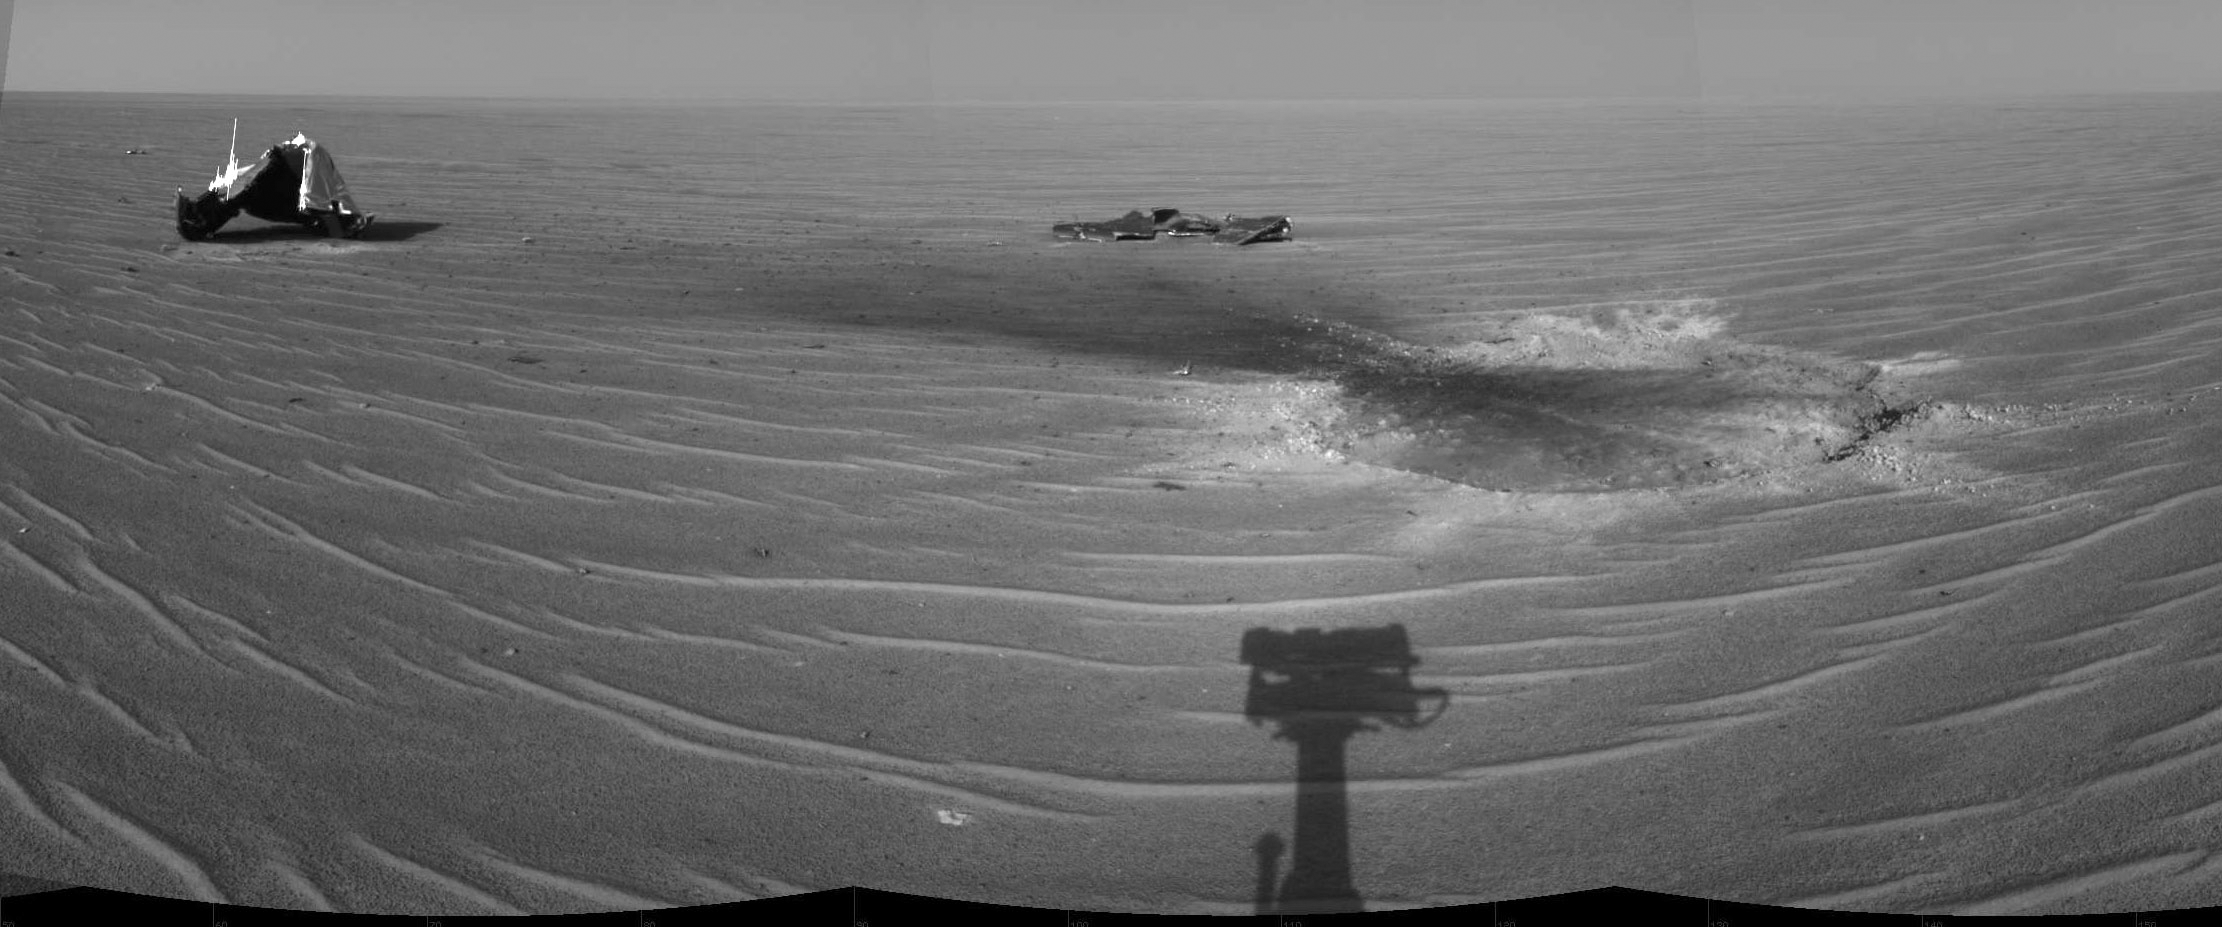

Heat Shield Impact Site

NASA’s Mars Exploration Rover Opportunity gained this view of its own heat shield during the rover’s 325th martian day (Dec. 22, 2004). The main structure from the successfully used shield is to the far left. Additional fragments of the heat shield lie in the upper center of the image. The heat shield’s impact mark is visible just above and to the right of the foreground shadow of Opportunity’s camera mast. This view is a mosaic of three images taken with the rover’s navigation camera.

Credit: NASA/JPL